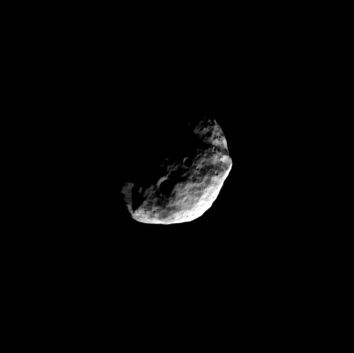

North on Janus

On a high-inclination orbit of Saturn, the Cassini spacecraft gazes down at the north polar region of Janus.

This view looks toward Janus (179 kilometers, or 111 miles across) from a perspective 72 degrees north of the moon’s equator. The image was taken with the Cassini spacecraft narrow-angle camera on July 14, 2008 using a spectral filter sensitive to wavelengths of infrared light centered at 752 nanometers. The view was acquired at a distance of approximately 259,000 kilometers (161,000 miles) from Janus and at a Sun-Janus-spacecraft, or phase, angle of 78 degrees. Image scale is 2 kilometers (5,085 feet) per pixel.

The Cassini-Huygens mission is a cooperative project of NASA, the European Space Agency and the Italian Space Agency. The Jet Propulsion Laboratory, a division of the California Institute of Technology in Pasadena, manages the mission for NASA’s Science Mission Directorate, Washington, D.C. The Cassini orbiter and its two onboard cameras were designed, developed and assembled at JPL. The imaging operations center is based at the Space Science Institute in Boulder, Colo.

Credit: NASA/JPL/Space Science Institute